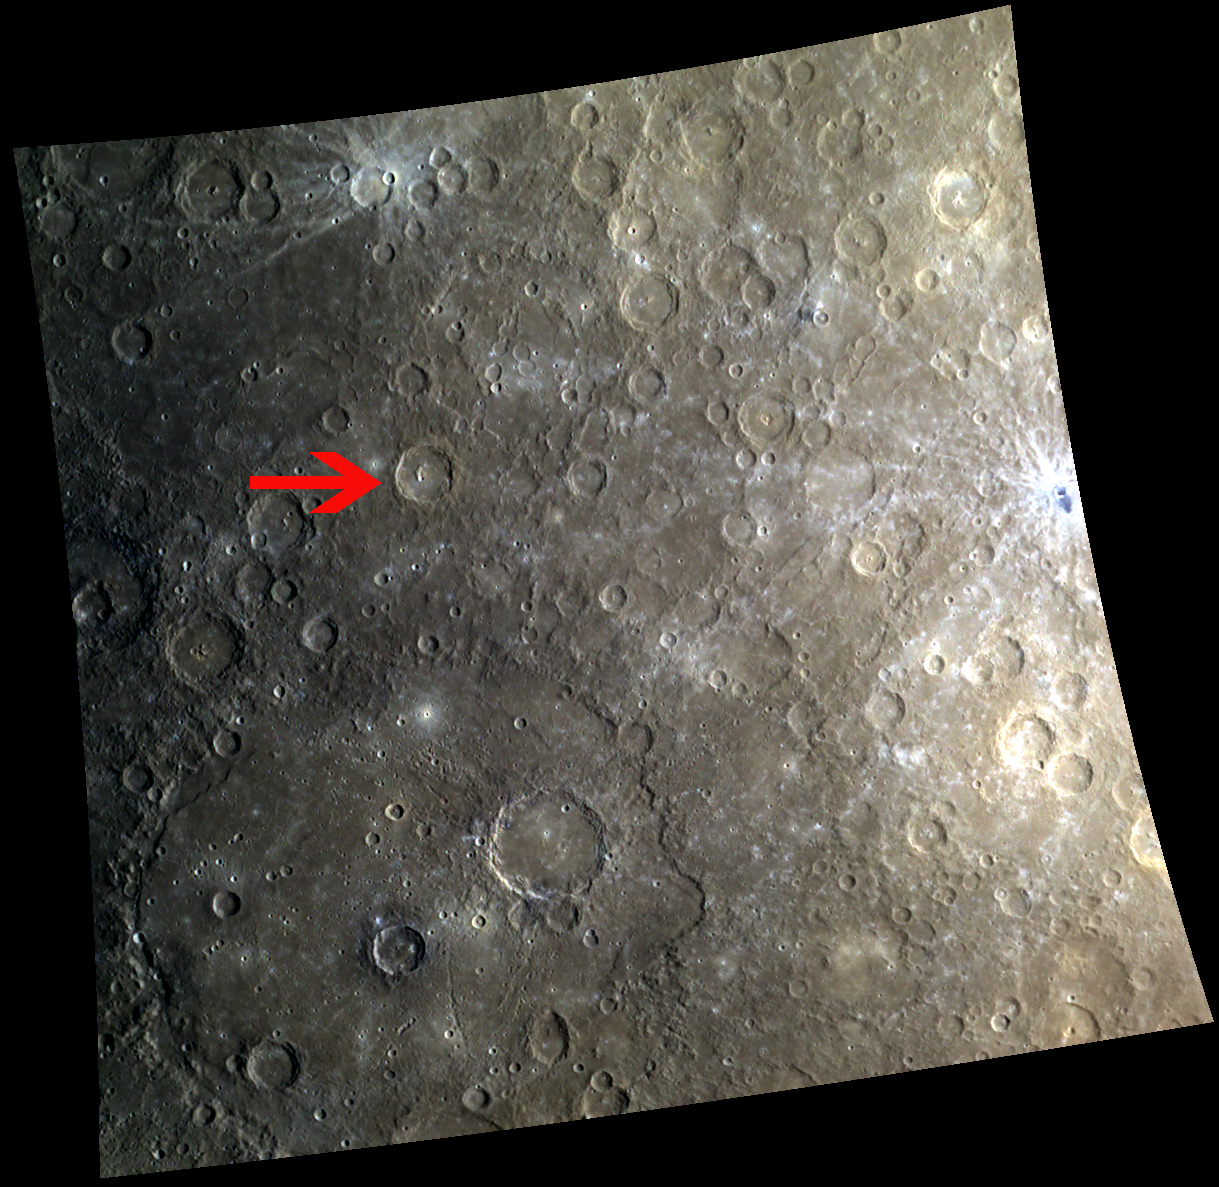

The Forgotten Cezanne

In this image the famous basin, Beethoven, is featured in the bottom left quadrant, and the beloved “tongue”-like impact melt lies on the far right. However, Cezanne, the 67-km diameter crater next to the red arrow, is often unmentioned and forgotten in images that include these other two impressive features. Paul Cézanne was a French artist whose work lay somewhere between the Impressionist movement of the 19th century and the Post-Impressionist movement of the 20th century. Just as his famous painting, The Boy in the Red Vest, was stolen from the Swiss museum, Foundation E.G. Bührle, so too is his crater’s spotlight stolen by Beethoven and the “tongue”-like impact melt.

This image was acquired as part of MDIS’s 8-color base map. The 8-color base map is composed of WAC images taken through eight different narrow-band color filters and covers more than 99% of Mercury’s surface with an average resolution of 1 kilometer/pixel. The highest-quality color images are obtained for Mercury’s surface when both the spacecraft and the Sun are overhead, so these images typically are taken with viewing conditions of low incidence and emission angles.

Date acquired: April 21, 2011
Image Mission Elapsed Time (MET): 211847346, 211847366, 211847350
Image ID: 157294, 157299, 157295
Instrument: Wide Angle Camera (WAC) of the Mercury Dual Imaging System (MDIS)
WAC filters: 9, 7, 6 (996, 748, 433 nanometers) in red, green, and blue
Center Latitude: -11.98°
Center Longitude: 240.9° E
Resolution: 1172 meters/pixel
Scale: This image is 1220 km (760 miles) across.
Center Incidence Angle: 57.3°
Center Emission Angle: 0.4°
Center Phase Angle: 57.5°

The MESSENGER spacecraft is the first ever to orbit the planet Mercury, and the spacecraft’s seven scientific instruments and radio science investigation are unraveling the history and evolution of the Solar System’s innermost planet. Visit the Why Mercury? section of this website to learn more about the key science questions that the MESSENGER mission is addressing. During the one-year primary mission, MDIS acquired 88,746 images and extensive other data sets. MESSENGER is now in a year-long extended mission, during which plans call for the acquisition of more than 80,000 additional images to support MESSENGER’s science goals.

These images are from MESSENGER, a NASA Discovery mission to conduct the first orbital study of the innermost planet, Mercury. For information regarding the use of images, see the MESSENGER image use policy.

Credit: NASA/Johns Hopkins University Applied Physics Laboratory/Carnegie Institution of Washington